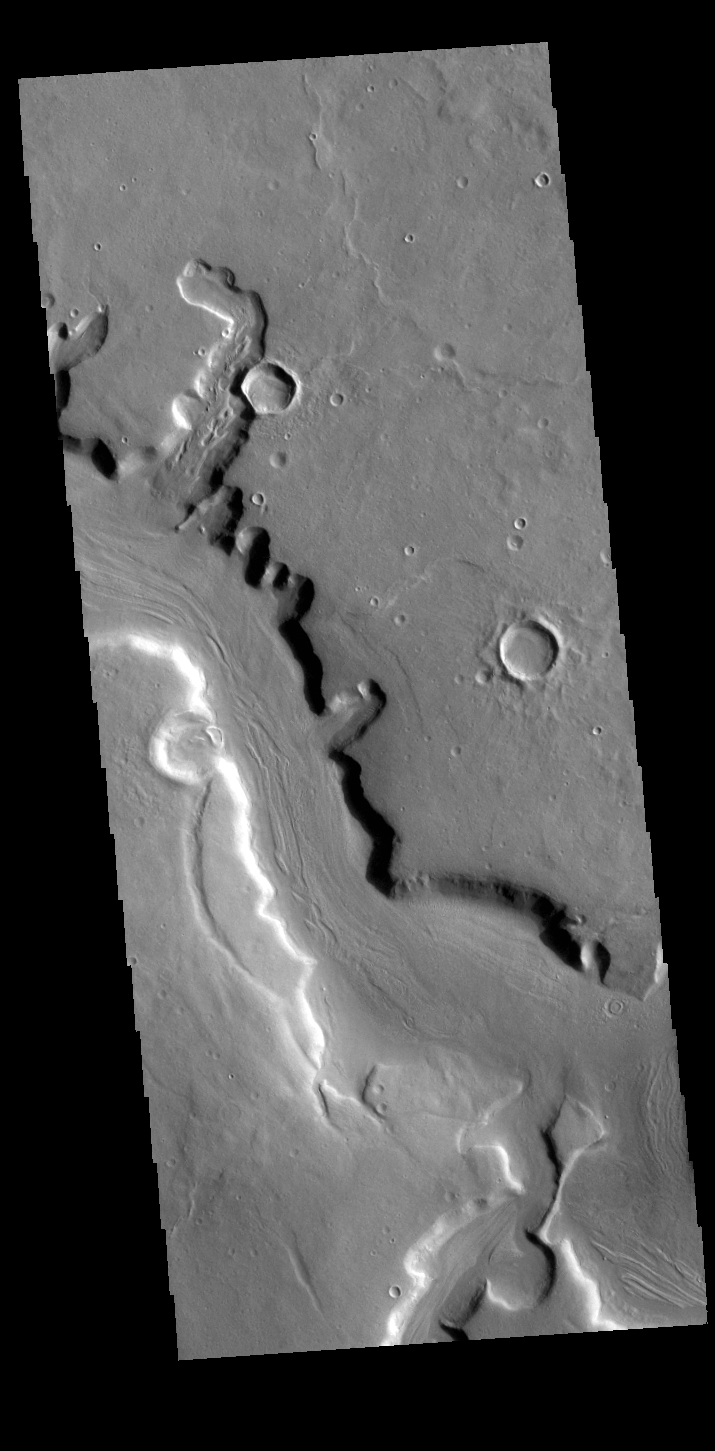

Mamers Valles

This VIS image shows a portion of Mamers Valles. This section of the channel is in northern Arabia Terra downstream from Ismenius Cavus. Mamers Valles is a complex channel system.

Credit: NASA/JPL-Caltech/ASU